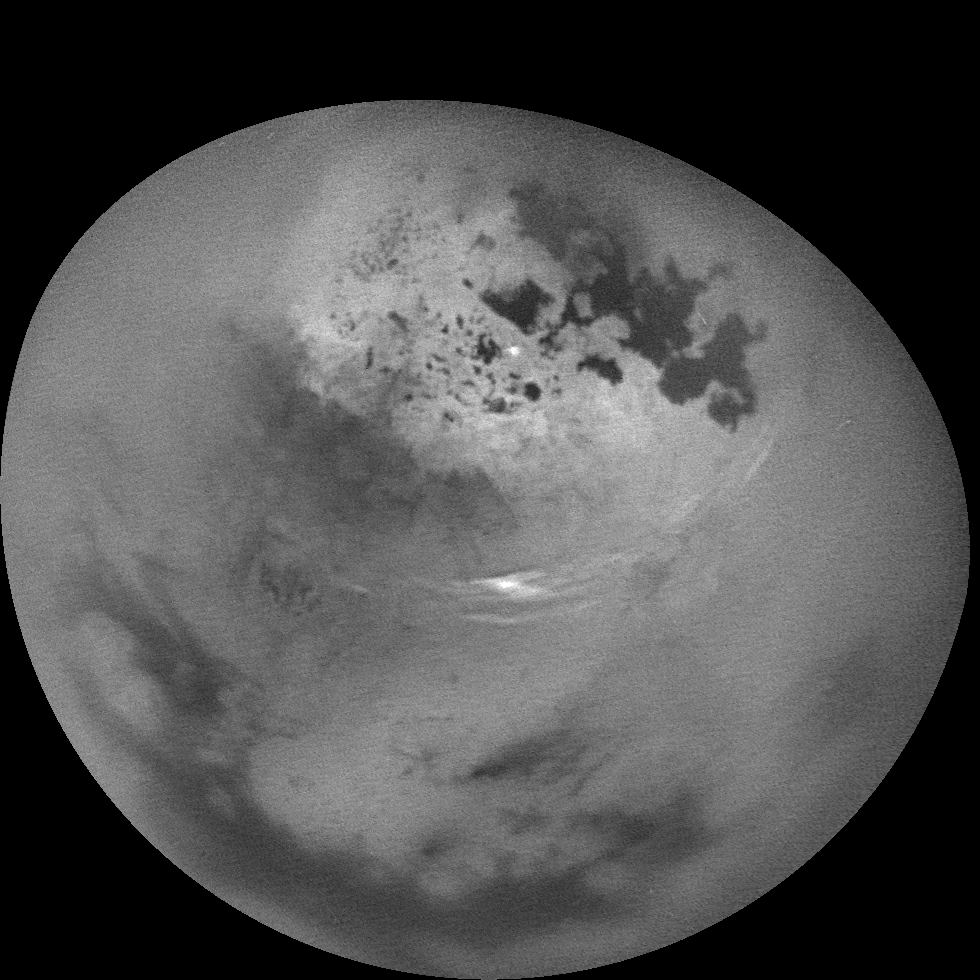

Watching Summer Clouds on Titan

NASA’s Cassini spacecraft watched clouds of methane moving across the far northern regions of Saturn’s largest moon, Titan, on Oct. 29 and 30, 2016.

Several sets of clouds develop, move over the surface and fade during the course of this movie sequence, which spans 11 hours, with one frame taken every 20 minutes. Most prominent are long cloud streaks that lie between 49 and 55 degrees north latitude. While the general region of cloud activity is persistent over the course of the observation, individual streaks appear to develop then fade. These clouds are measured to move at a speed of about 14 to 22 miles per hour (7 to 10 meters per second).

There are also some small clouds over the region of small lakes farther north, including a bright cloud between Neagh Lacus and Punga Mare, which fade over the course of the movie. This small grouping of clouds is moving at a speed of about 0.7 to 1.4 miles per hour (1 to 2 meters per second).

Time-lapse movies like this allow scientists to observe the dynamics of clouds as they develop, move over the surface and fade. A time-lapse movie can also help to distinguish between noise in images (for example from cosmic rays hitting the detector) and faint clouds or fog.

In 2016, Cassini has intermittently observed clouds across the northern mid-latitudes of Titan, as well as within the north polar region — an area known to contain numerous methane/ethane lakes and seas see PIA19657 and PIA17655. However, most of this year’s observations designed for cloud monitoring have been short snapshots taken days, or weeks, apart. This observation provides Cassini’s best opportunity in 2016 to study short-term cloud dynamics.

Models of Titan’s climate have predicted more cloud activity during early northern summer than what Cassini has observed so far, suggesting that the current understanding of the giant moon’s changing seasons is incomplete.

The mission will continue monitoring Titan’s weather around the 2017 summer solstice in Titan’s northern hemisphere.

The movie was acquired using the Cassini narrow-angle camera using infrared filters to make the surface and tropospheric methane clouds visible.

The Cassini mission is a cooperative project of NASA, ESA (the European Space Agency) and the Italian Space Agency. The Jet Propulsion Laboratory, a division of the California Institute of Technology in Pasadena, manages the mission for NASA’s Science Mission Directorate, Washington. The Cassini orbiter and its two onboard cameras were designed, developed and assembled at JPL. The imaging operations center is based at the Space Science Institute in Boulder, Colorado.

Credit: NASA/JPL-Caltech/Space Science Institute/Univ. of Arizona